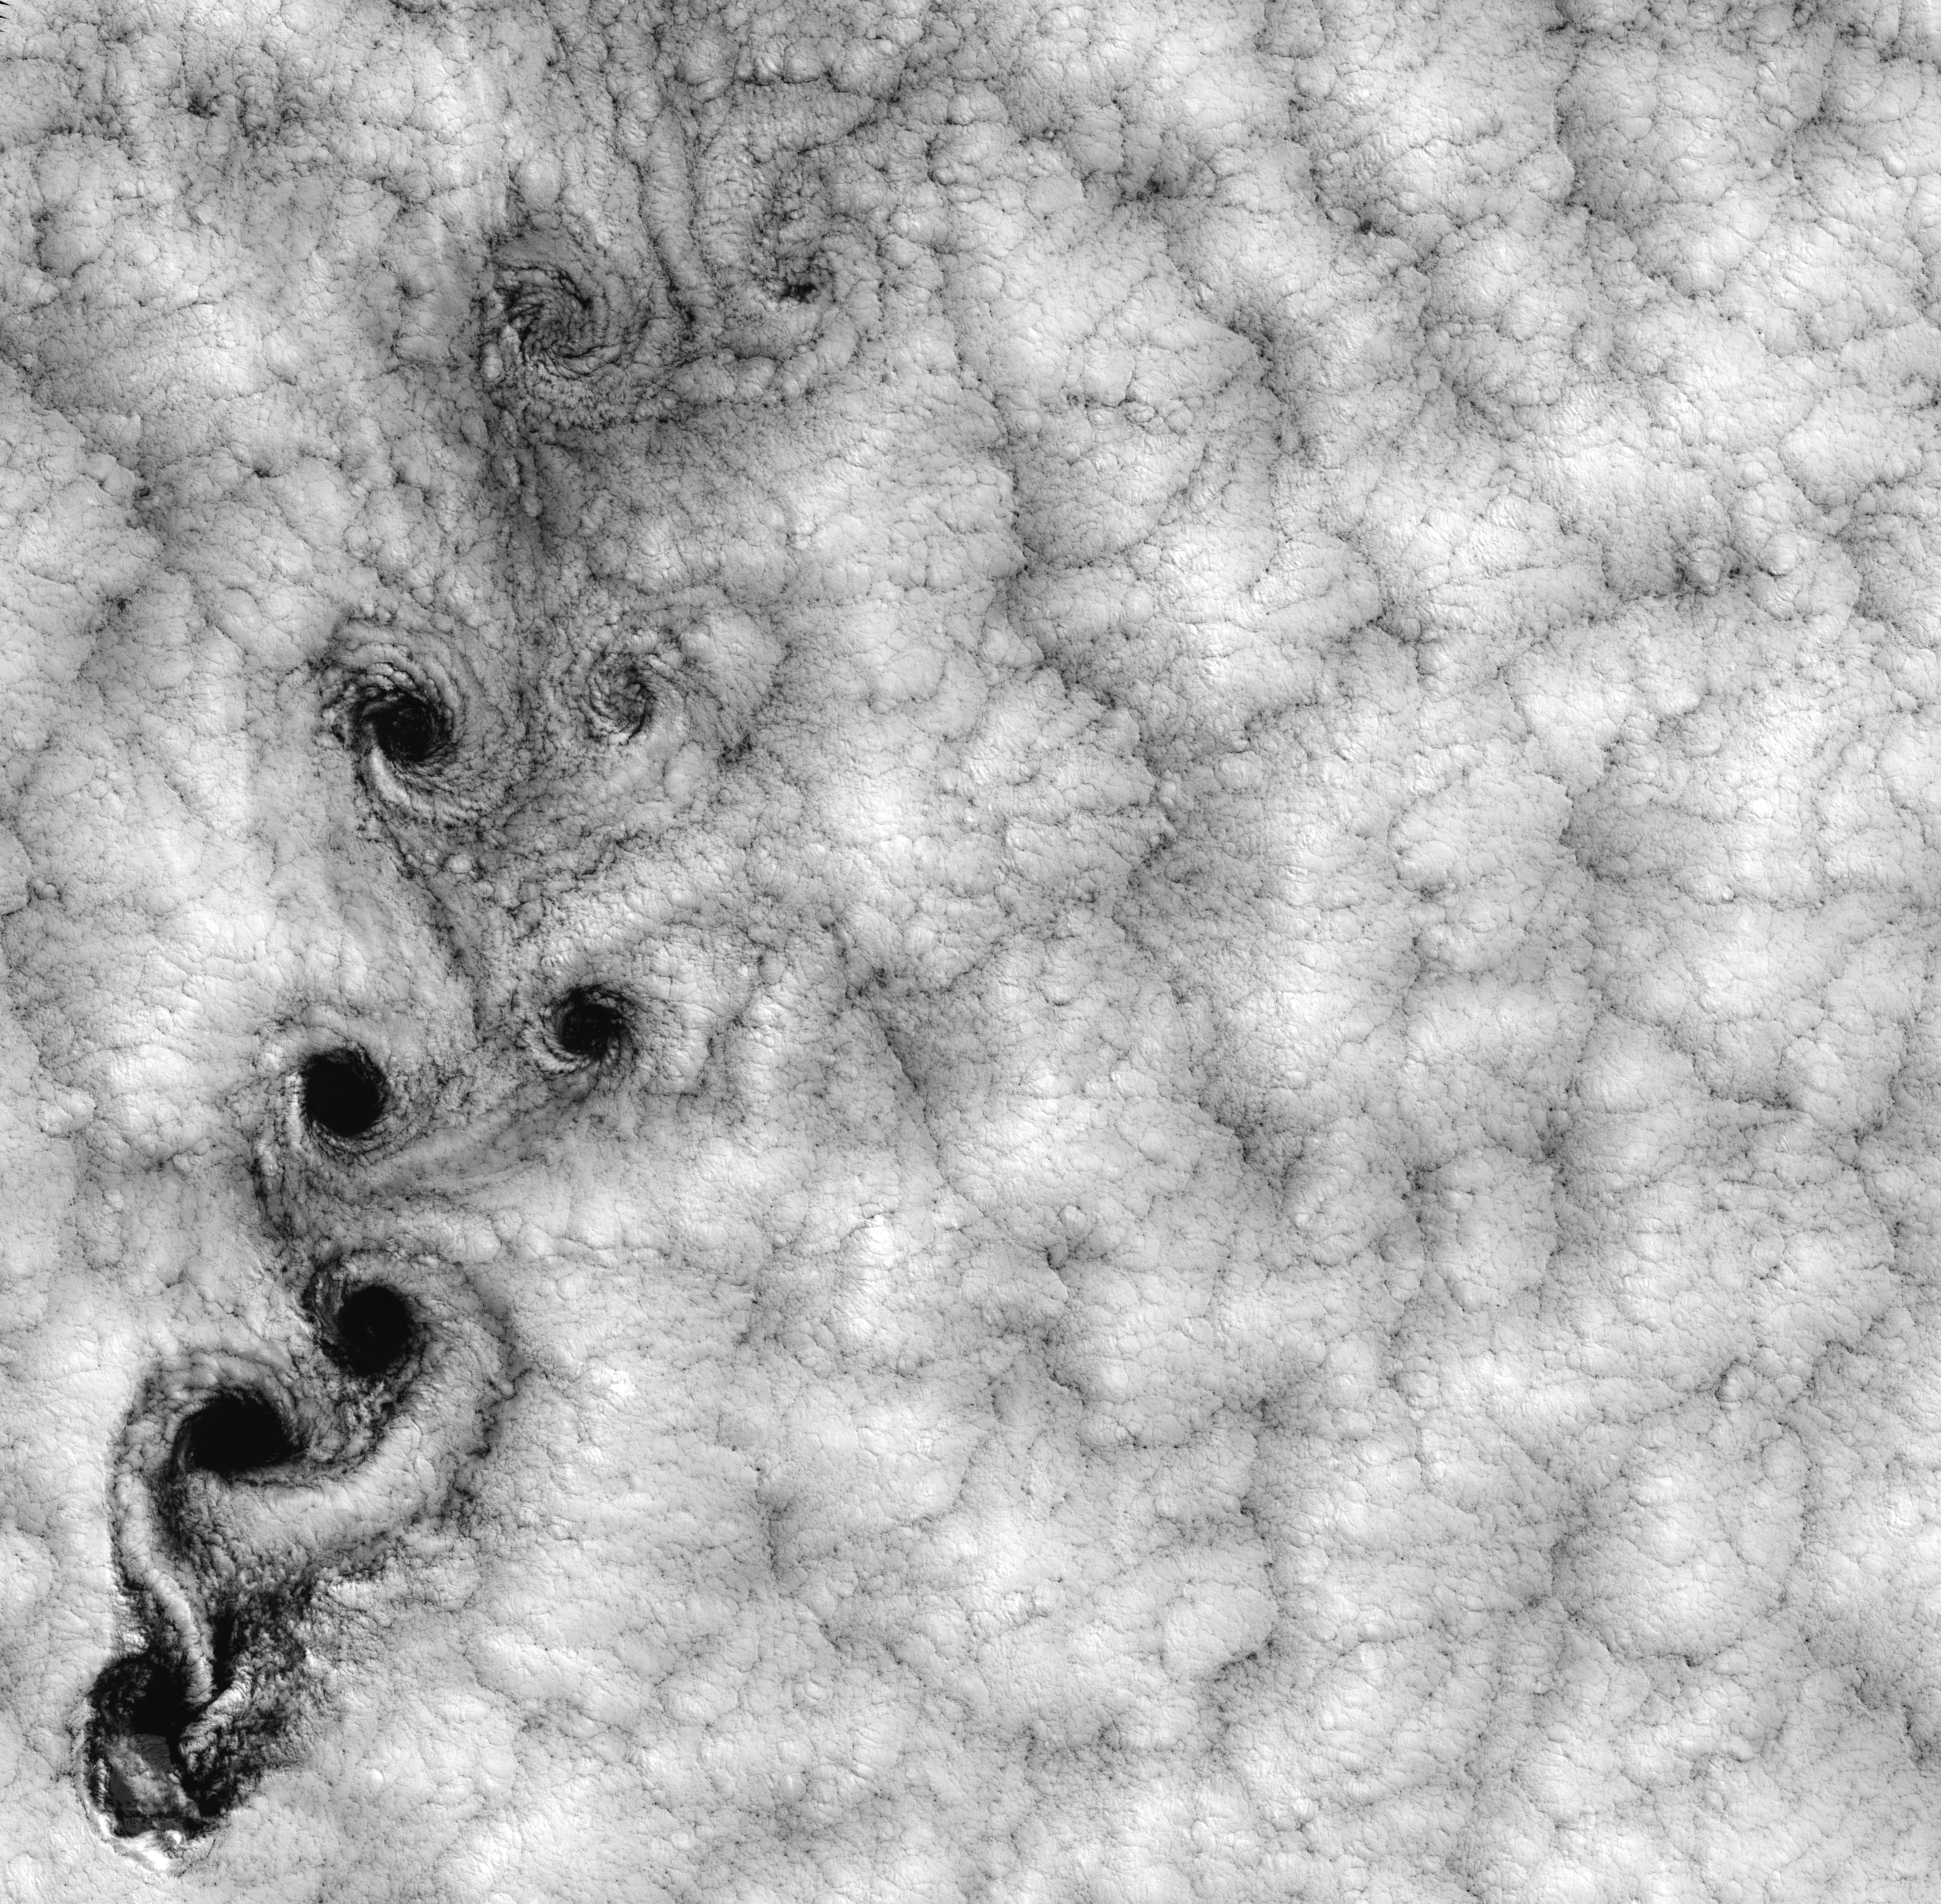

Large-scale Fractal Motion of Clouds

NASA image acquired September 15, 1999 This Landsat 7 image of clouds off the Chilean coast near the Juan Fernandez Islands (also known as the Robinson Crusoe Islands) on September 15, 1999, shows a unique pattern called a “von Karman vortex street.” This pattern has long been studied in the laboratory, where the vortices are created by oil flowing past a cylindrical obstacle, making a string of vortices only several tens of centimeters long. Study of this classic “flow past a circular cylinder” has been very important in the understanding of laminar and turbulent fluid flow that controls a wide variety of phenomena, from the lift under an aircraft wing to Earth’s weather. Here, the cylinder is replaced by Alejandro Selkirk Island (named after the true “Robinson Crusoe,” who was stranded here for many months in the early 1700s). The island is about 1.5 km in diameter, and rises 1.6 km into a layer of marine stratocumulus clouds. This type of cloud is important for its strong cooling of the Earth’s surface, partially counteracting the Greenhouse warming. An extended, steady equatorward wind creates vortices with clockwise flow off the eastern edge and counterclockwise flow off the western edge of the island. The vortices grow as they advect hundreds of kilometers downwind, making a street 10,000 times longer than those made in the laboratory. Observing the same phenomenon extended over such a wide range of sizes dramatizes the “fractal” nature of atmospheric convection and clouds. Fractals are characteristic of fluid flow and other dynamic systems that exhibit “chaotic” motions. Both clockwise and counter-clockwise vortices are generated by flow around the island. As the flow separates from the island’s leeward (away from the source of the wind) side, the vortices “swallow” some of the clear air over the island. (Much of the island air is cloudless due to a local “land breeze” circulation set up by the larger heat capacity of the waters surrounding the island.) The “swallowed” gulps of clear island air get carried along within the vortices, but these are soon mixed into the surrounding clouds. Landsat is unique in its ability to image both the small-scale eddies that mix clear and cloudy air, down to the 30 meter pixel size of Landsat, but also having a wide enough field-of-view, 180 km, to reveal the connection of the turbulence to large-scale flows such as the subtropical oceanic gyres. Landsat 7, with its new onboard digital recorder, has extended this capability away from the few Landsat ground stations to remote areas such as Alejandro Island, and thus is gradually providing a global dynamic picture of evolving human-scale phenomena.

Credit: NASA/GSFC/Landsat